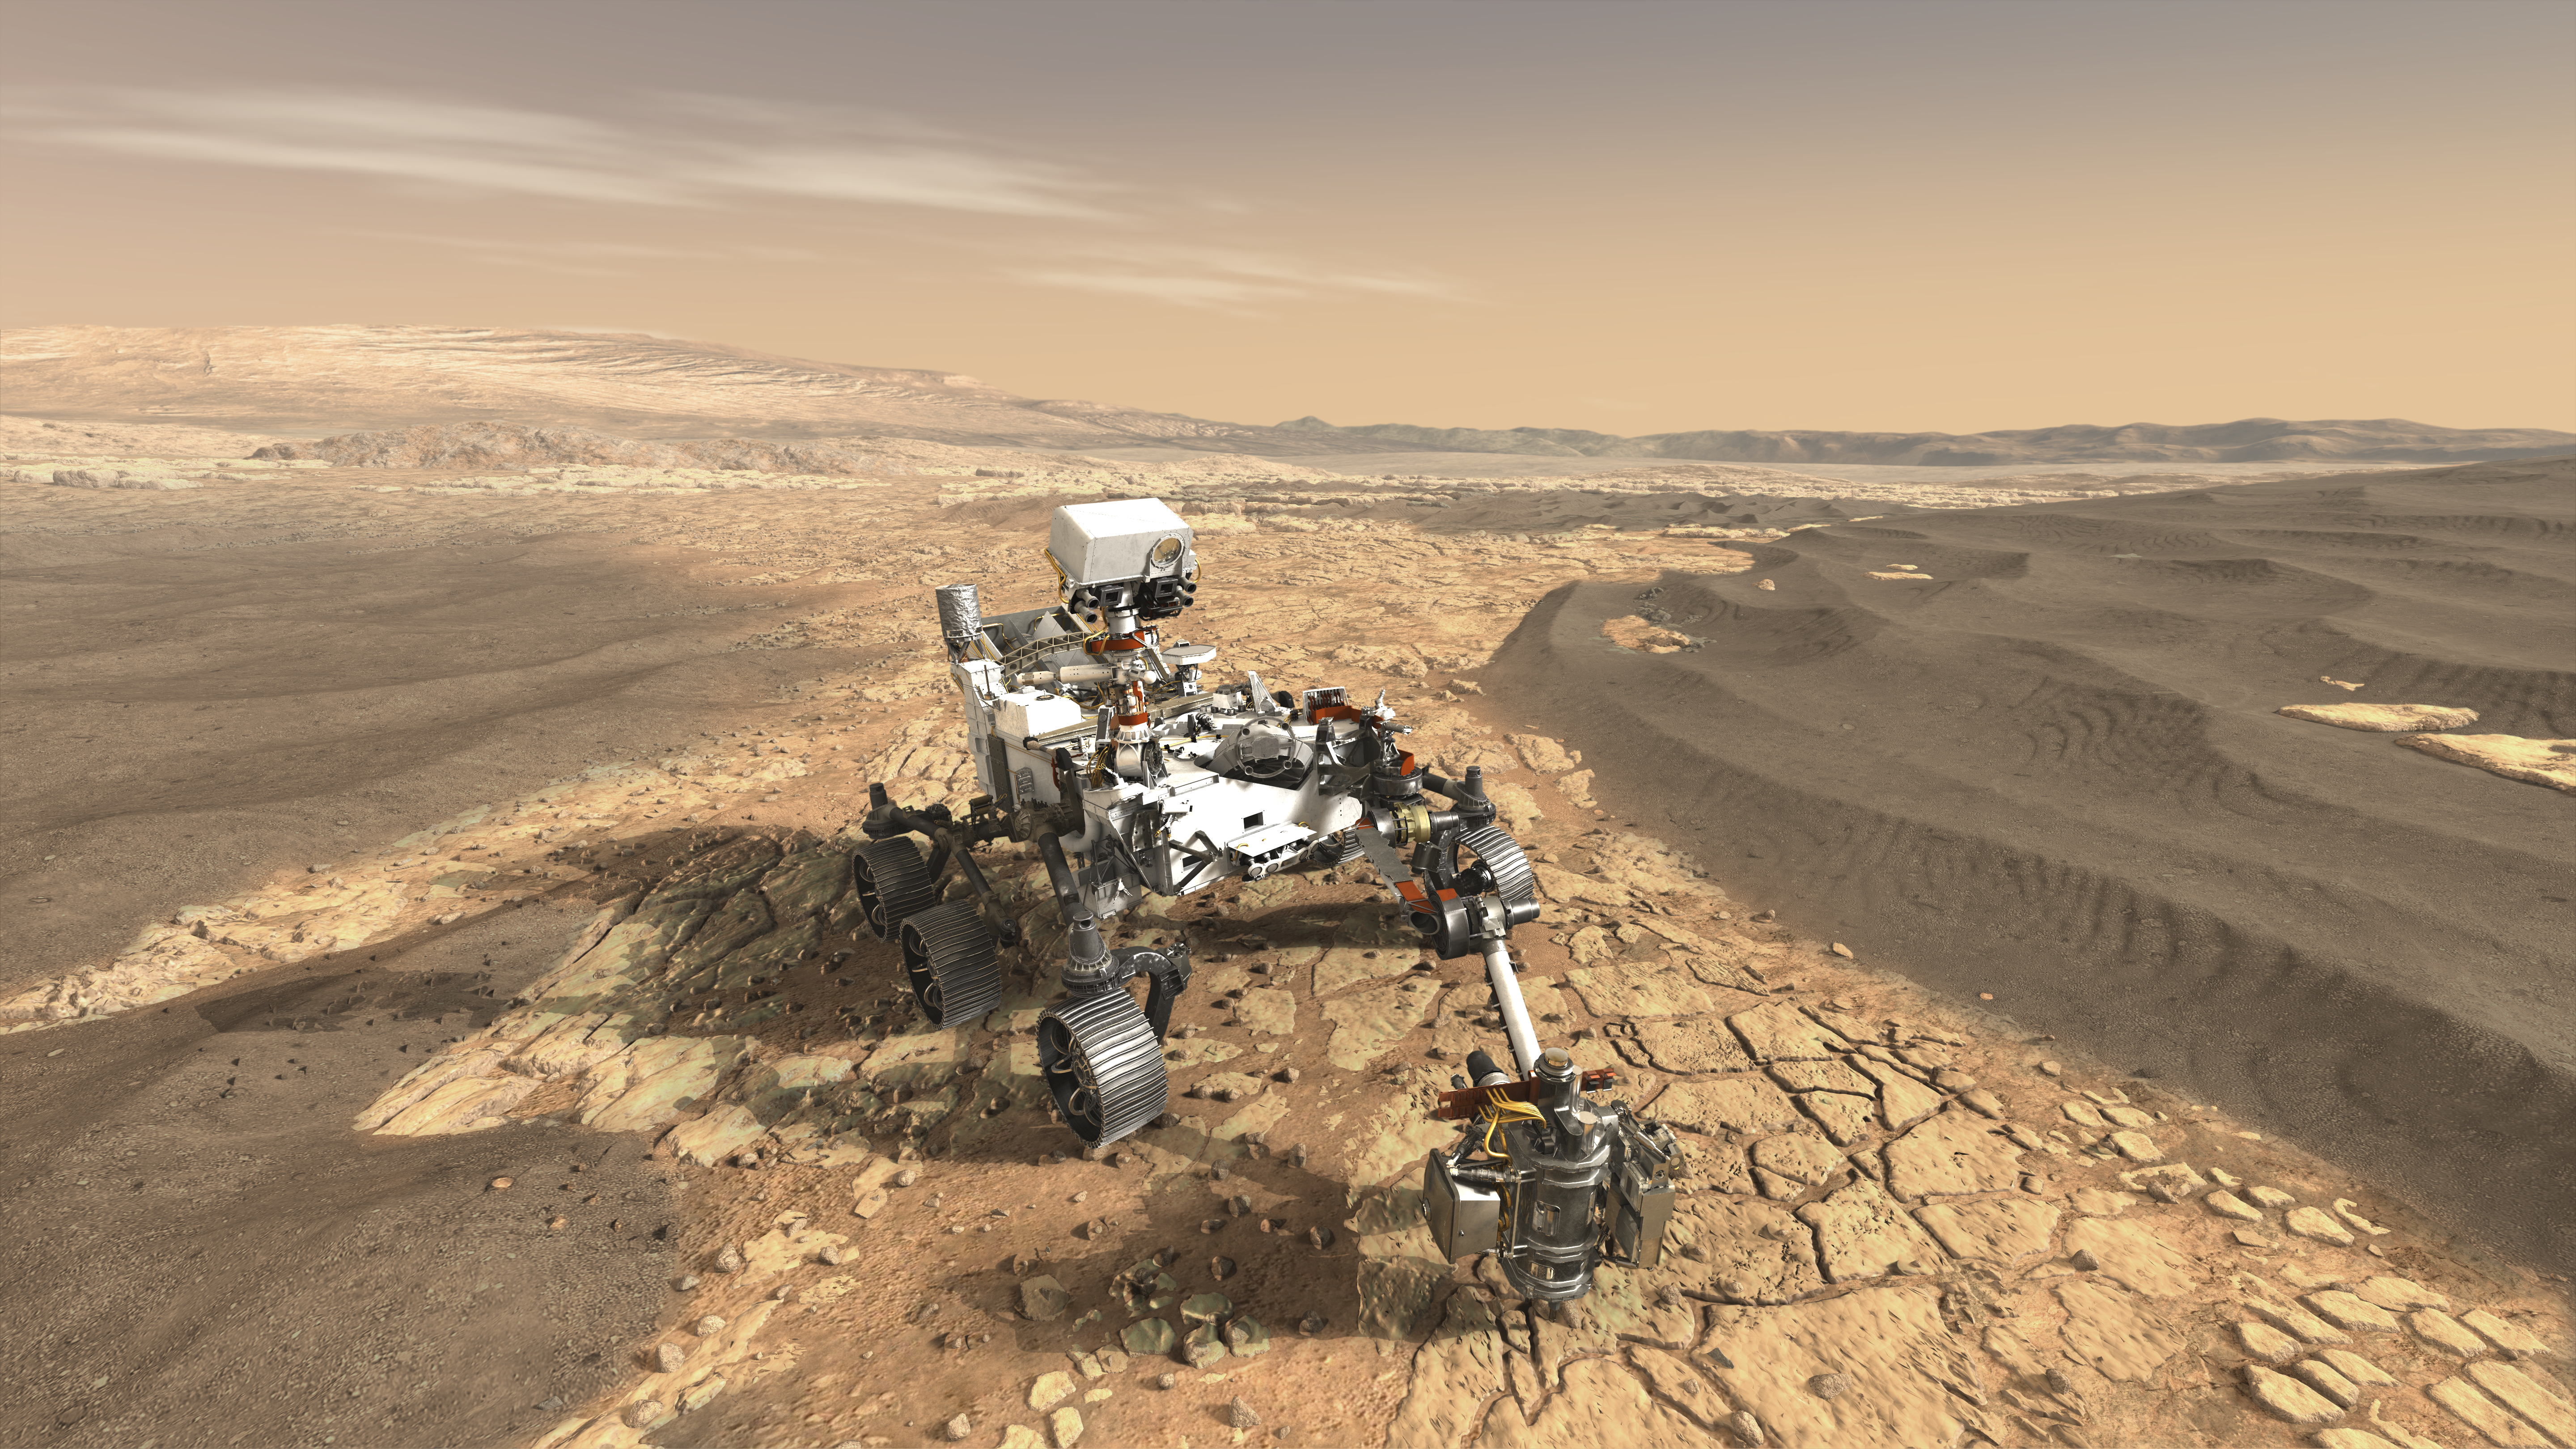

NASA’s Mars 2020 Rover Artist’s Concept #1

Photojournal Note: This artist’s concept was updated in November 2017. See PIA22111.

This artist’s concept depicts NASA’s Mars 2020 rover on the surface of Mars.

The mission takes the next step by not only seeking signs of habitable conditions on Mars in the ancient past, but also searching for signs of past microbial life itself.

The Mars 2020 rover introduces a drill that can collect core samples of the most promising rocks and soils and set them aside on the surface of Mars. A future mission could potentially return these samples to Earth.

Mars 2020 is targeted for launch in July/August 2020 aboard an Atlas V 541 rocket from Space Launch Complex 41 at Cape Canaveral Air Force Station in Florida.

NASA’s Jet Propulsion Laboratory will build and manage operations of the Mars 2020 rover for the NASA Science Mission Directorate at the agency’s headquarters in Washington.

Credit: NASA/JPL-Caltech